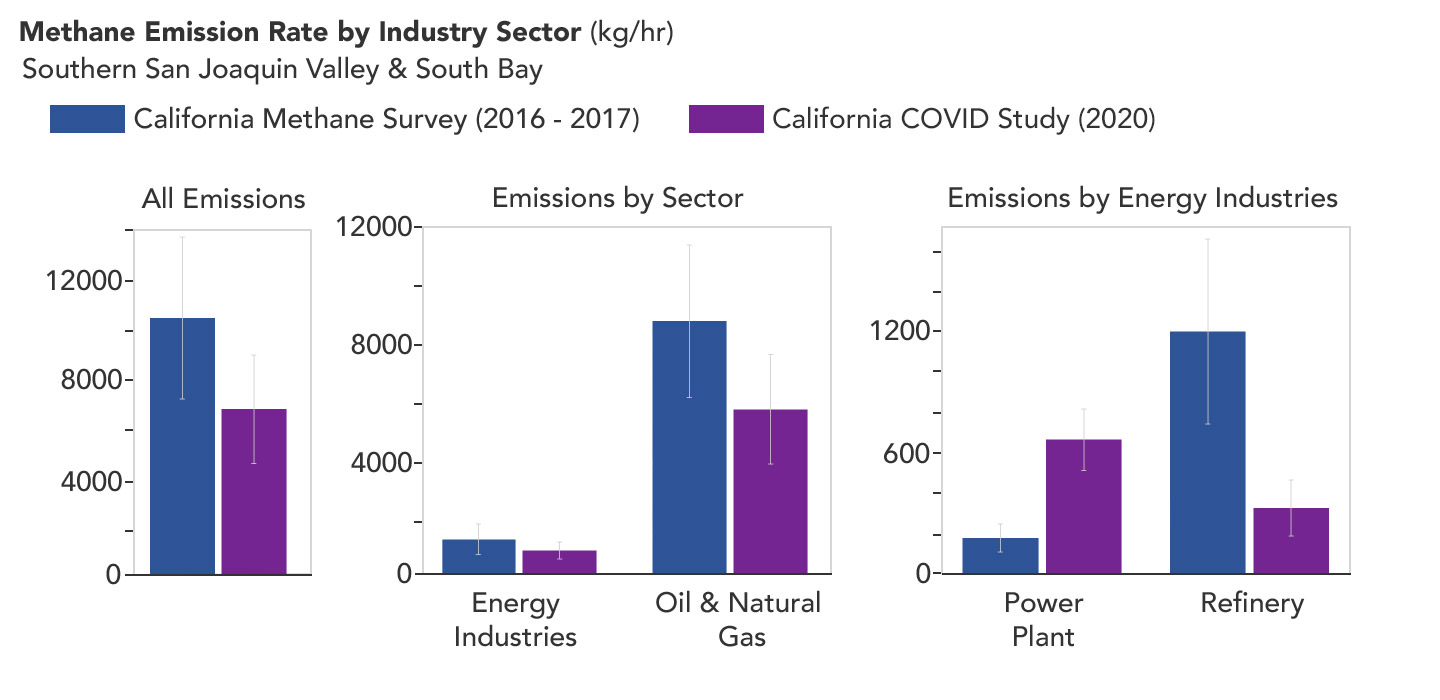

Declining Methane Emissions at California Oil Fields and Refineries

A March 2023 study by researchers at NASA’s Jet Propulsion Laboratory in Southern California compared emissions from a belt of oil refineries across the South Bay area of Los Angeles during the first summer of the COVID-19 pandemic to those observed three years earlier. Using data from a NASA airborne instrument, researchers saw that most of the facilities they identified as methane sources in 2016-17 were no longer emitting the greenhouse gas in 2020, leading to a 73% reduction in measured emissions.

The study uses measurements made by an imaging spectrometer called AVIRIS-NG (Airborne Visible/Infrared Imaging Spectrometer-Next Generation). Attached to the bottom of an aircraft, the instrument can detect greenhouse gas emissions from individual facilities or even pieces of equipment by looking at how the gases absorb sunlight.

In 2016 and 2017, AVIRIS-NG was flown over 22,000 square miles (57,000 square kilometers) of the state as part of the California Methane Survey. From July to September 2020, researchers retraced some of those flight paths over refineries and power plants in Los Angeles County and over oil fields in central California’s San Joaquin Valley. The flights were funded by NASA’s Earth Science Division, the California Air Resources Board, and the California Energy Commission.

The 2020 surveys over Los Angeles identified only 11 plumes from five refinery sources, with a total emissions rate of about 712 pounds (323 kilograms) methane per hour. The 2016 and 2017 flights had found 48 plumes from 33 sources, with a total emissions rate of roughly 2,639 pounds (1,197 kilograms) methane per hour.

The drop correlates with an 18% decrease in monthly production in Southern California refineries between the two flight campaigns, the scientists noted, citing data from the California Energy Commission.

The study also found that emissions from oil fields in and around the city of Bakersfield in central California fell 34.2%, correlating with a 24.2% drop in oil production.

Reduced production during the pandemic due to lower demand for fuel and lower gas prices could have led to the drop in methane emissions, as oil fields and refineries emitted less methane as part of operations. However, researchers said, improved equipment maintenance and mitigation efforts at those facilities between 2016 and 2020 can’t be ruled out as a factor.

Credit: NASA/JPL-Caltech